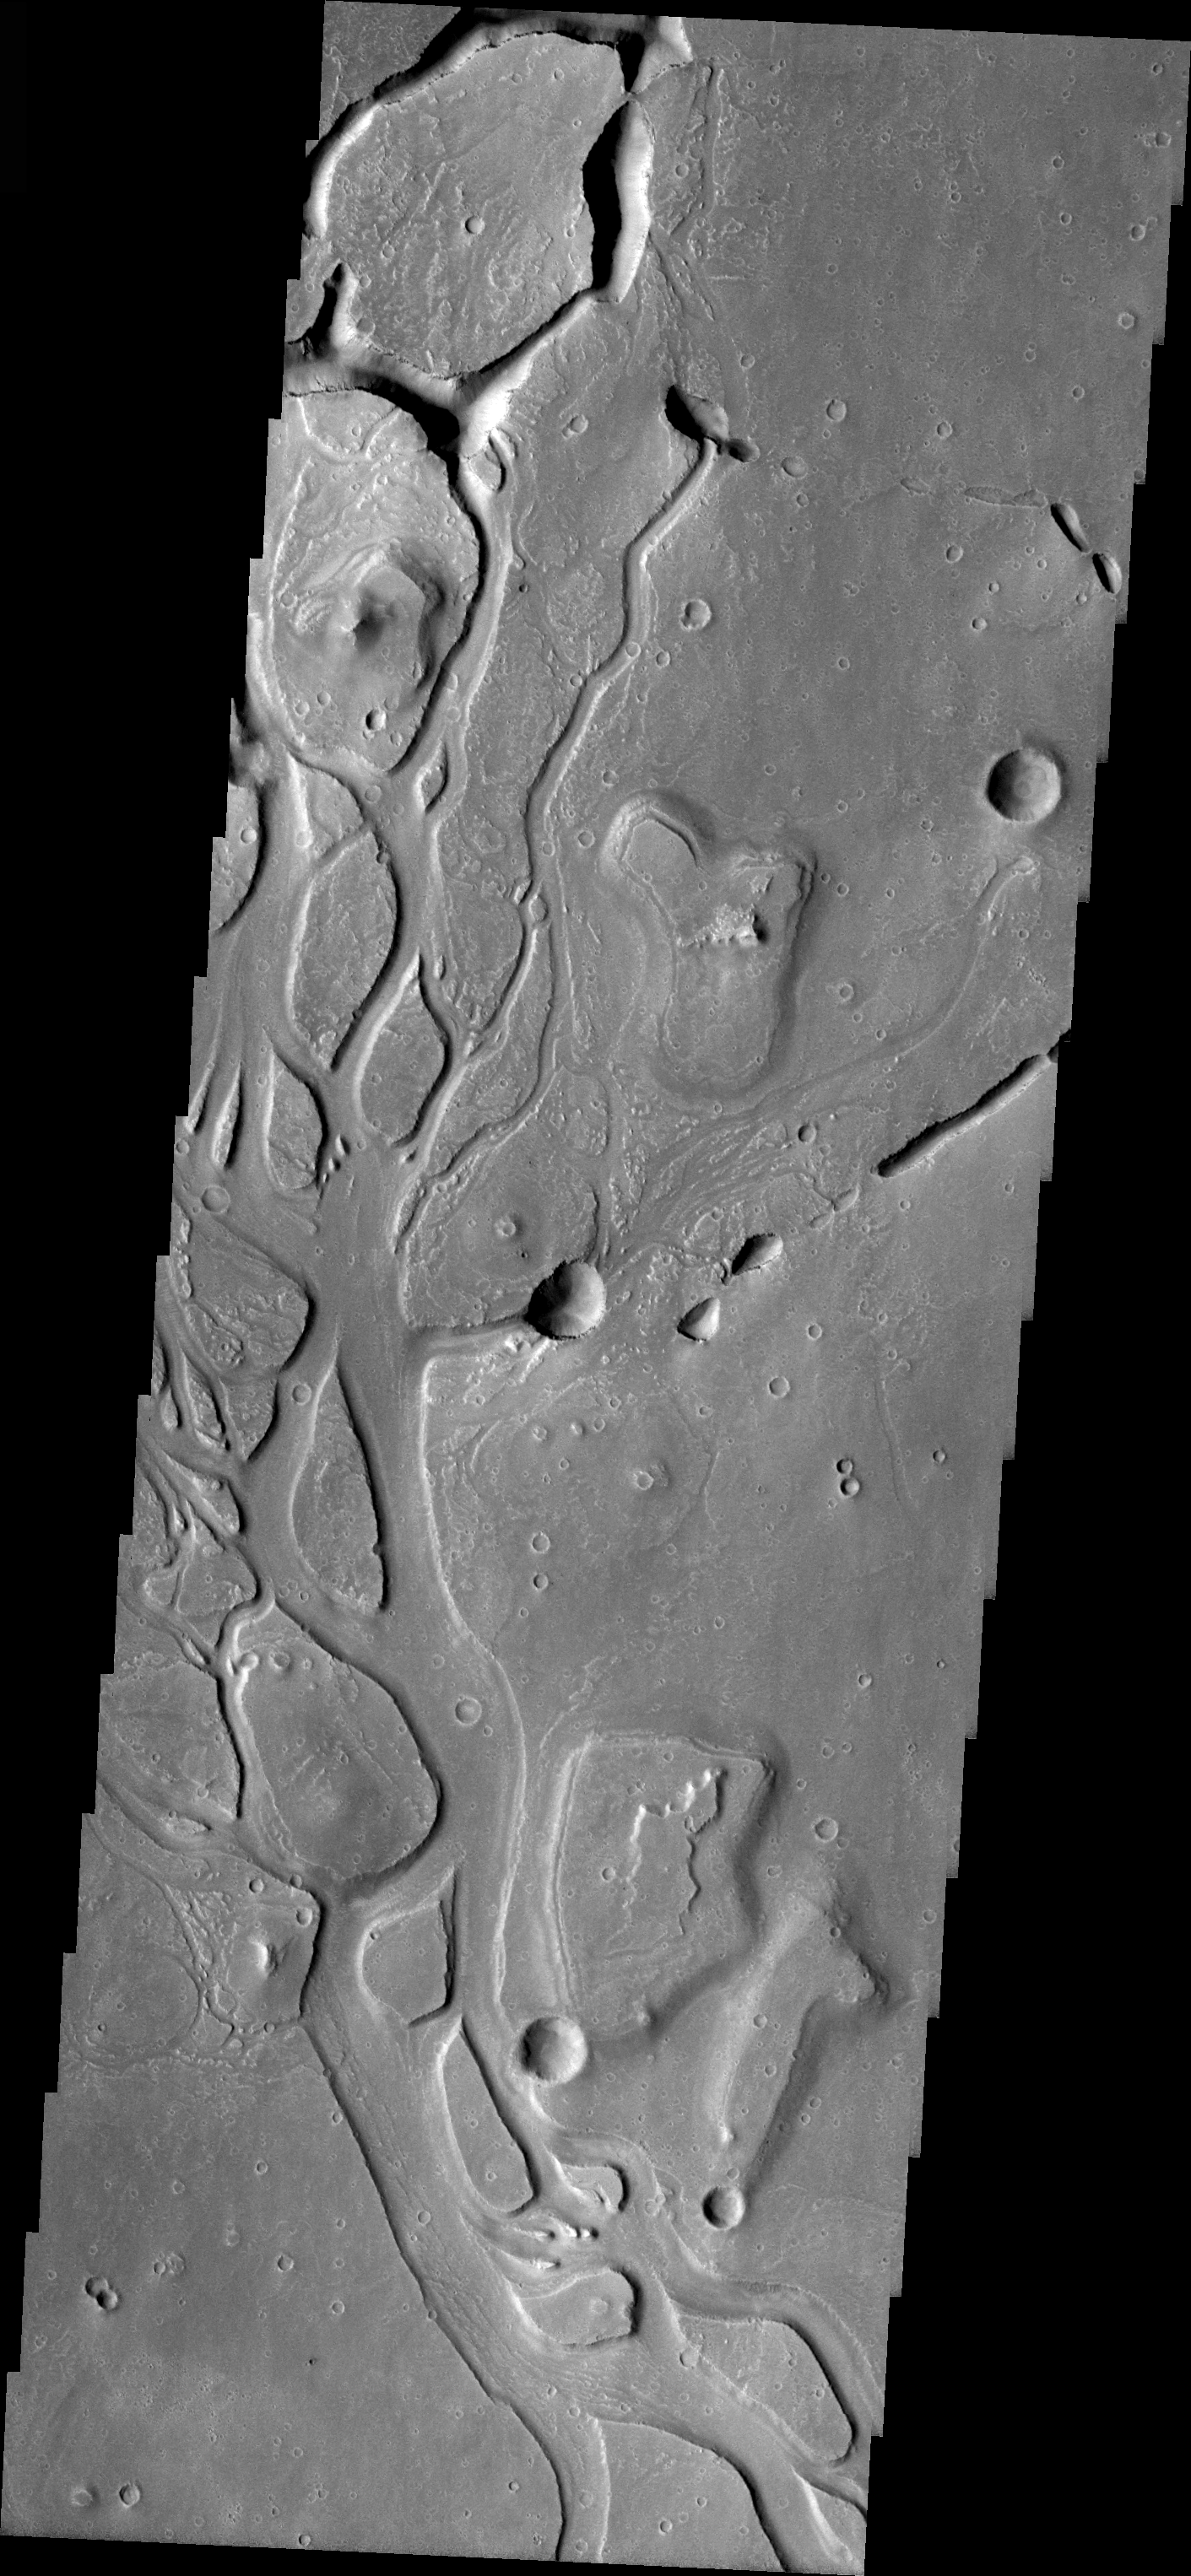

Channels in Elysium Planitia

Released 30 March 2004

The Odyssey spacecraft has completed a full Mars year of observations of the red planet. For the next several weeks the Image of the Day will look back over this first mars year. It will focus on four themes: 1) the poles – with the seasonal changes seen in the retreat and expansion of the caps; 2) craters – with a variety of morphologies relating to impact materials and later alteration, both infilling and exhumation; 3) channels – the clues to liquid surface flow; and 4) volcanic flow features. While some images have helped answer questions about the history of Mars, many have raised new questions that are still being investigated as Odyssey continues collecting data as it orbits Mars.

The image shows an area in Elysium Planitia near Isidis Planitia. It was acquired May 17, 2002 during northern spring. The local time is 3:30pm. The image shows channels and collapsed lava-tubes. The channel formation is surface controlled, while the lava-tube creation is mainly structurally controlled.

Image information: VIS instrument. Latitude 21.6, Longitude 125.5 East (234.5 West). 19 meter/pixel resolution.

Note: this THEMIS visual image has not been radiometrically nor geometrically calibrated for this preliminary release. An empirical correction has been performed to remove instrumental effects. A linear shift has been applied in the cross-track and down-track direction to approximate spacecraft and planetary motion. Fully calibrated and geometrically projected images will be released through the Planetary Data System in accordance with Project policies at a later time.

NASA’s Jet Propulsion Laboratory manages the 2001 Mars Odyssey mission for NASA’s Office of Space Science, Washington, D.C. The Thermal Emission Imaging System (THEMIS) was developed by Arizona State University, Tempe, in collaboration with Raytheon Santa Barbara Remote Sensing. The THEMIS investigation is led by Dr. Philip Christensen at Arizona State University. Lockheed Martin Astronautics, Denver, is the prime contractor for the Odyssey project, and developed and built the orbiter. Mission operations are conducted jointly from Lockheed Martin and from JPL, a division of the California Institute of Technology in Pasadena.

Credit: NASA/JPL/Arizona State University